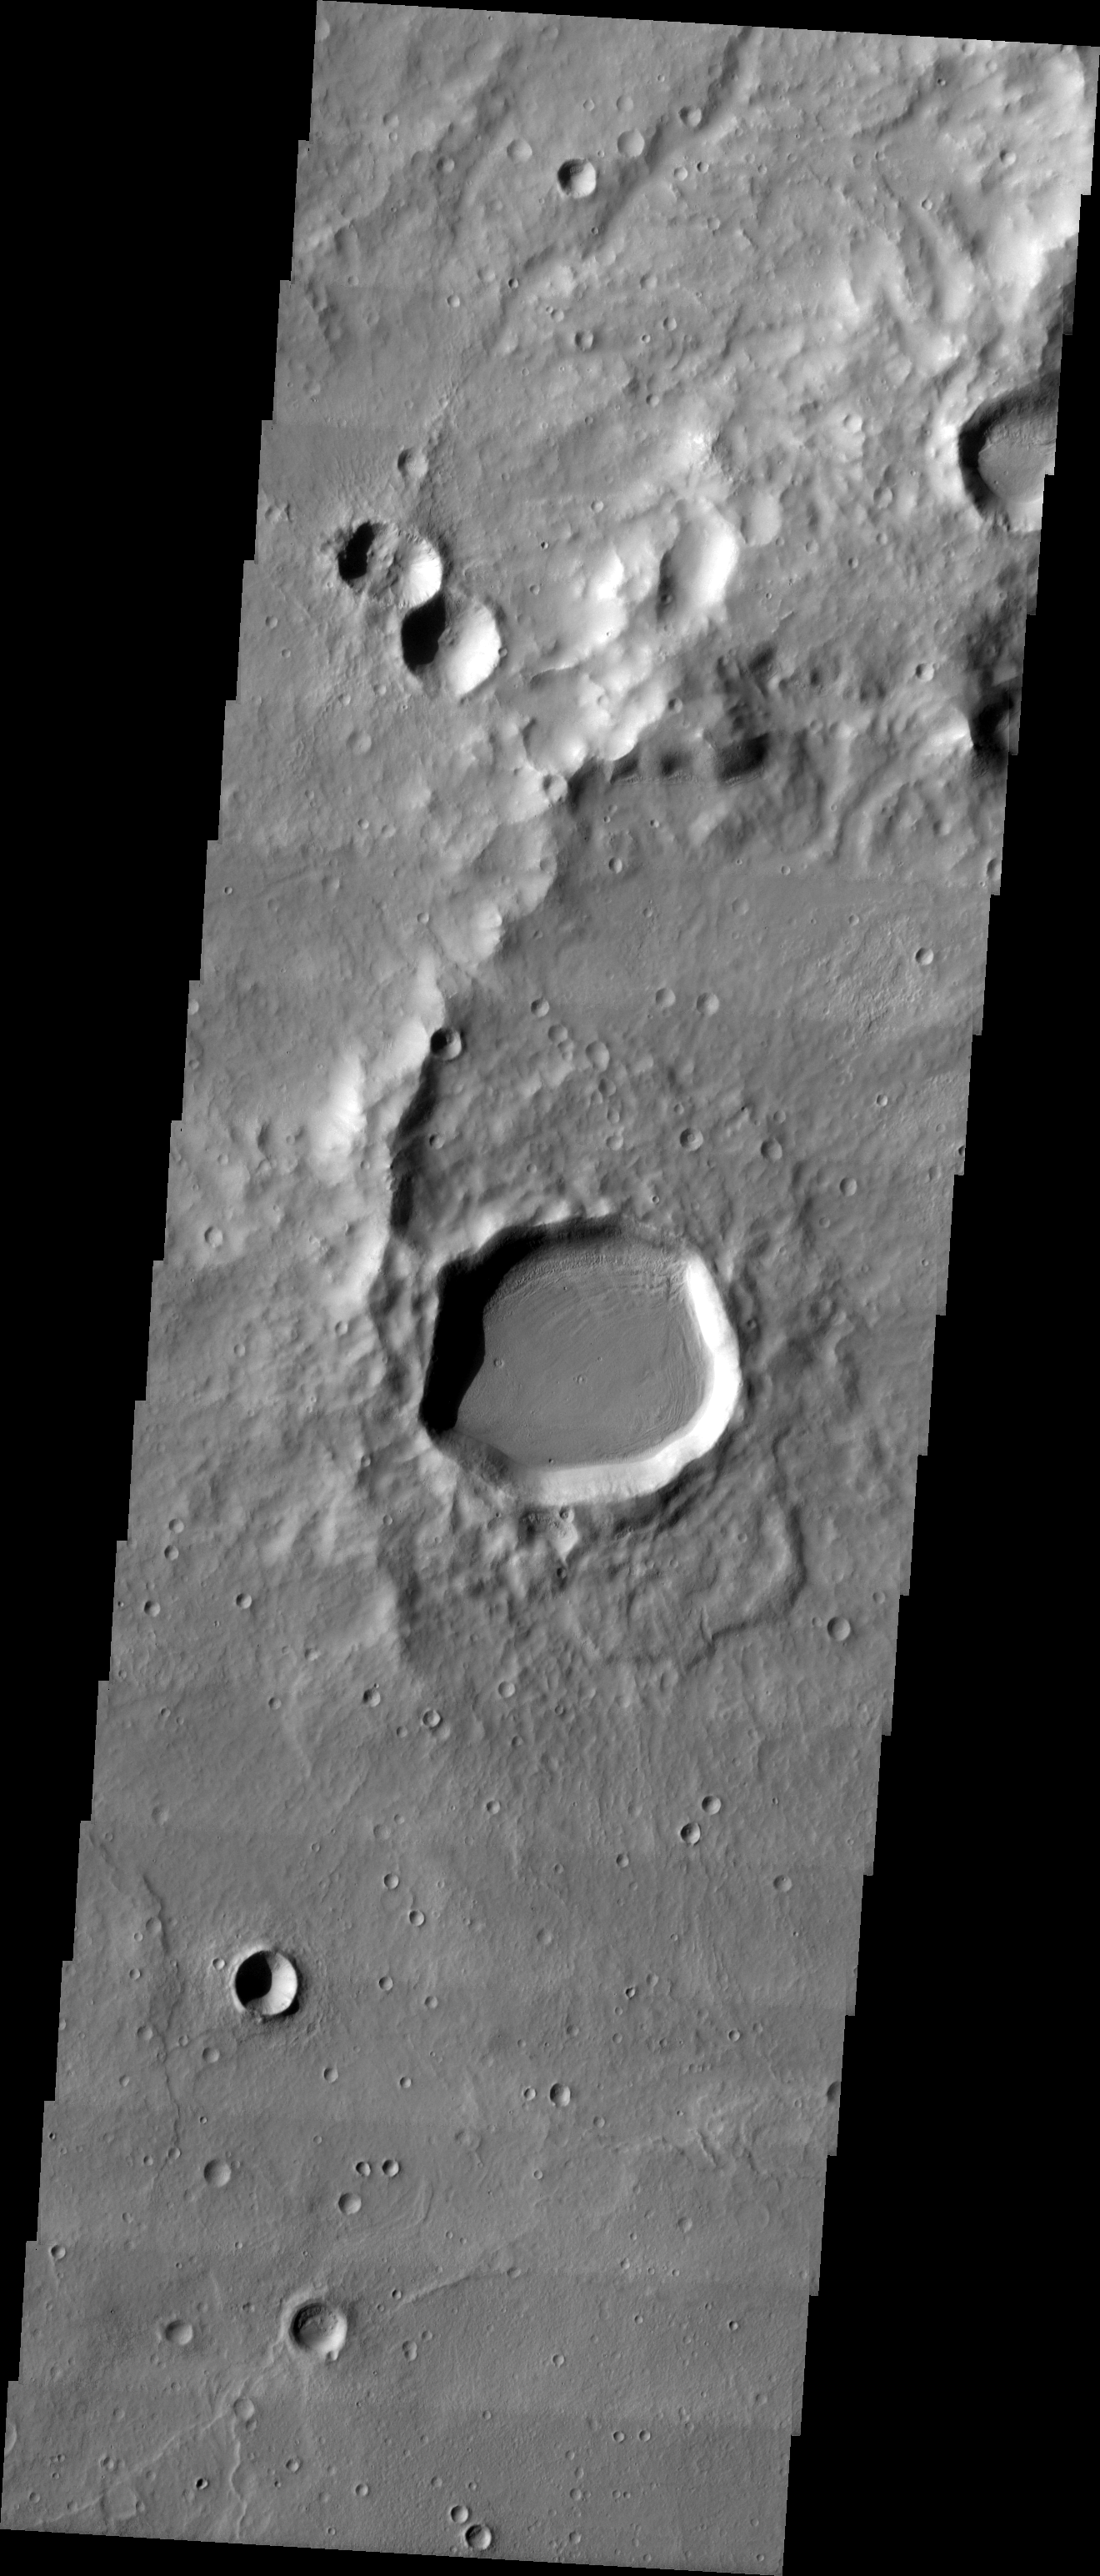

MSIP: Crater Formation

Released 28 April 2004

We are the 6th grade MSIP team from Mercury Mine. During our trip to ASU, we took a picture of an area with many craters of different sizes and types (preserved, modified, and destroyed) to help us answer our question: Is there a difference between a crater formed by an impact on Mars and a force from beneath the planet’s surface forming a mountain or volcano; and if so, what? Our image was taken at the latitude of 35.73 S and the longitude of 236.2 E, 695.6 seconds after the THEMIS passed the equator (while descending). Downloading our image was perhaps the best part of our trip to ASU.

Image information: VIS instrument. Latitude -35.8, Longitude 236.2 East (123.8 West). 19 meter/pixel resolution.

NASA and Arizona State University’s Mars Education Program is offering students nationwide the opportunity to be involved in authentic Mars research by participating in the Mars Student Imaging Project (MSIP). Teams of students in grades 5 through college sophomore level have the opportunity to work with scientists, mission planners and educators on the THEMIS team at ASU’s Mars Space Flight Facility, to image a site on Mars using the THEMIS visible wavelength camera. For more information go to the MSIP website: http://msip.asu.edu.

Note: this THEMIS visual image has not been radiometrically nor geometrically calibrated for this preliminary release. An empirical correction has been performed to remove instrumental effects. A linear shift has been applied in the cross-track and down-track direction to approximate spacecraft and planetary motion. Fully calibrated and geometrically projected images will be released through the Planetary Data System in accordance with Project policies at a later time.

NASA’s Jet Propulsion Laboratory manages the 2001 Mars Odyssey mission for NASA’s Office of Space Science, Washington, D.C. The Thermal Emission Imaging System (THEMIS) was developed by Arizona State University, Tempe, in collaboration with Raytheon Santa Barbara Remote Sensing. The THEMIS investigation is led by Dr. Philip Christensen at Arizona State University. Lockheed Martin Astronautics, Denver, is the prime contractor for the Odyssey project, and developed and built the orbiter. Mission operations are conducted jointly from Lockheed Martin and from JPL, a division of the California Institute of Technology in Pasadena.

Credit: NASA/JPL/Arizona State University